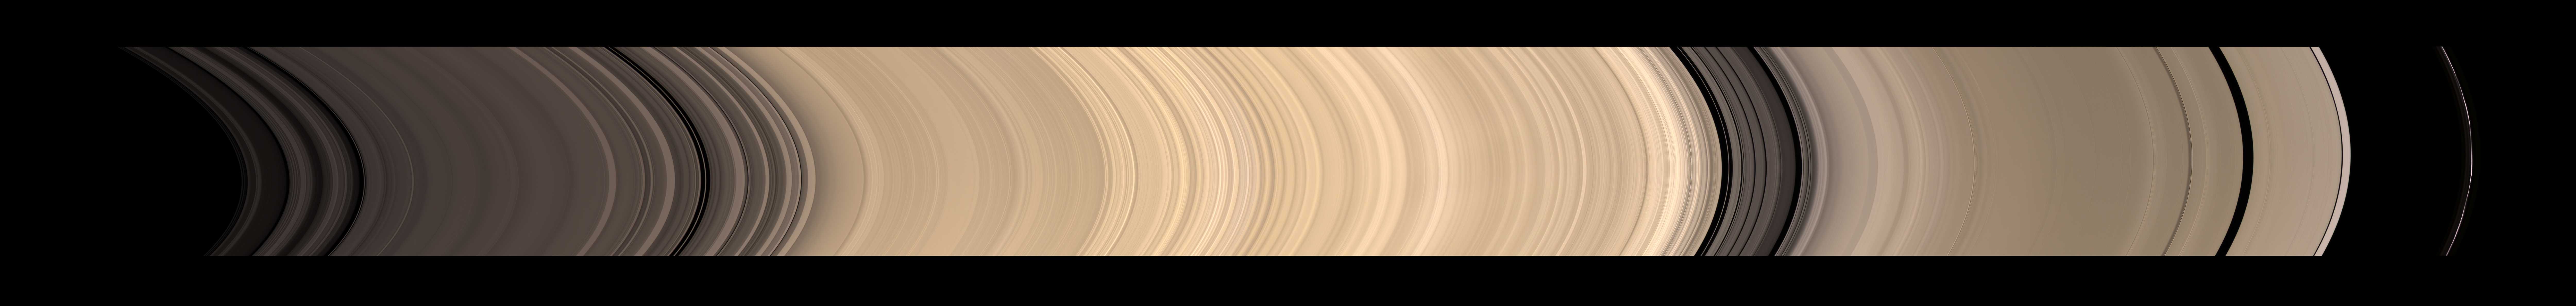

A Full Sweep of Saturn’s Rings

Annotated Version

Details of Saturn’s icy rings are visible in this sweeping view from Cassini of the planet’s glorious ring system.

This natural color mosaic, taken from 10 degrees below the illuminated side of the rings, shows, from left to right, radially outward from Saturn, the C ring (with its Colombo and Maxwell gaps); the B ring and the Cassini division beyond, with the intervening Huygens gap; the A ring (with its Encke and Keeler gaps); and, on the far right, the narrow F ring. The total span covers approximately 65,700 kilometers (40,800 miles).

Although it is too faint to be seen here, the D ring is located just to the left of the C ring.

It is interesting to compare this view with PIA08389, which shows the unilluminated side of the rings. The difference in brightness of the B ring relative to the other rings is striking. When illuminated directly by the sun, the B ring appears brighter than the adjacent A and C rings; however, when viewing the unlit side of the B ring, the A and C rings appear brighter. This phenomenon occurs because the density of the B ring is greater than that of the A or C rings.

The mosaic was constructed from 45 narrow-angle-camera images—15 separate sets of red, green and blue images—taken over the course of about four hours, as Cassini scanned across the rings.

The images in this view were obtained by NASA’s Cassini spacecraft on Nov. 26, 2008, at a distance of approximately 1.1 million kilometers (700,000 miles) from Saturn and at a sun-Saturn-spacecraft, or phase, angle of 28 degrees. Image scale in the radial (horizontal) direction is about 7 kilometers (4.3 miles) per pixel.

The Cassini-Huygens mission is a cooperative project of NASA, the European Space Agency and the Italian Space Agency. The Jet Propulsion Laboratory, a division of the California Institute of Technology in Pasadena, manages the mission for NASA’s Science Mission Directorate, Washington, D.C. The Cassini orbiter and its two onboard cameras were designed, developed and assembled at JPL. The imaging operations center is based at the Space Science Institute in Boulder, Colo.

Credit: NASA/JPL/Space Science Institute